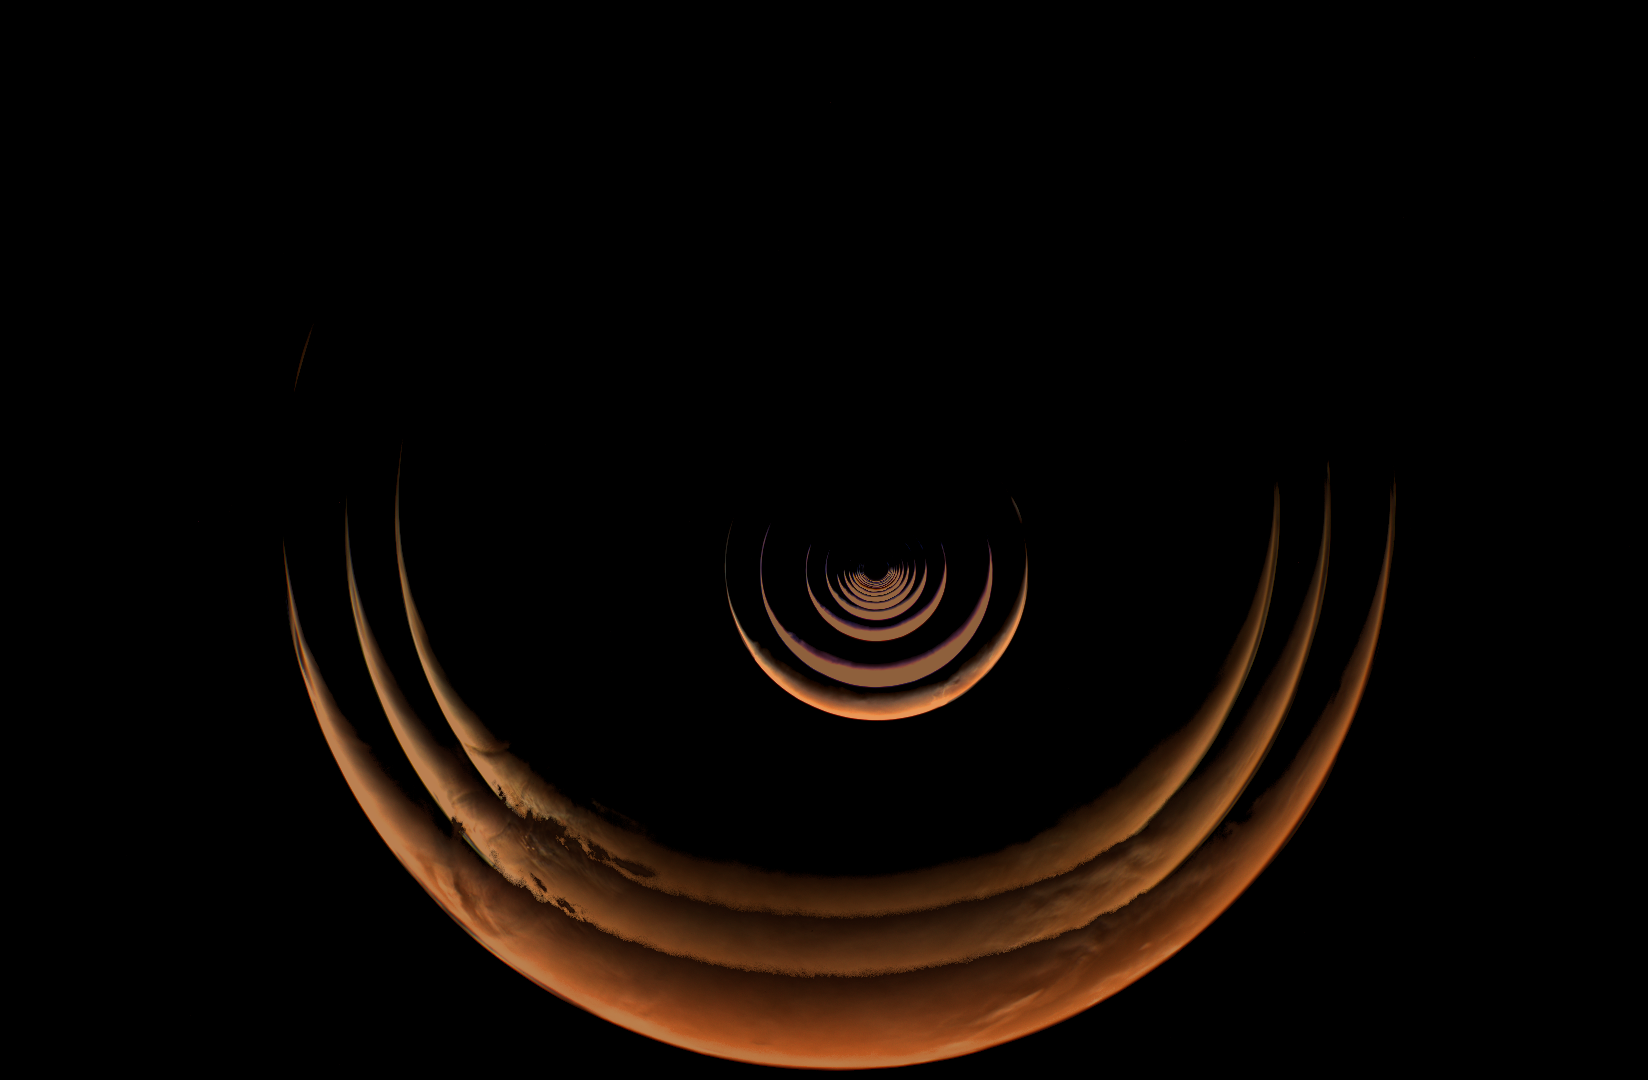

The Growing Crescent of Mars as NASA’s Psyche Mission Approaches

This composite of images taken by NASA’s Psyche mission shows the crescent of Mars grow as the spacecraft approached the planet for a gravity assist from May 2 to May 15, 2026. The series begins with the smallest crescent at the center of the of the image as Mars is farthest from the spacecraft, and progressively grows as the spacecraft gets closer. After these views were captured by the spacecraft’s multispectral imager instrument, Mars began to overfill the field of view as Psyche made close approach with the planet and captured a series of high-resolution images of the surface.

Because Psyche approached Mars from a high phase angle, the planet appeared as a thin crescent in the days running up to the close approach, lit by sunlight reflecting off its surface. Using these views of the approach, close approach, and departure from Mars, the Psyche team compiled a stunning time-lapse of its entire Mars encounter.

Credit: NASA/JPL-Caltech/ASU